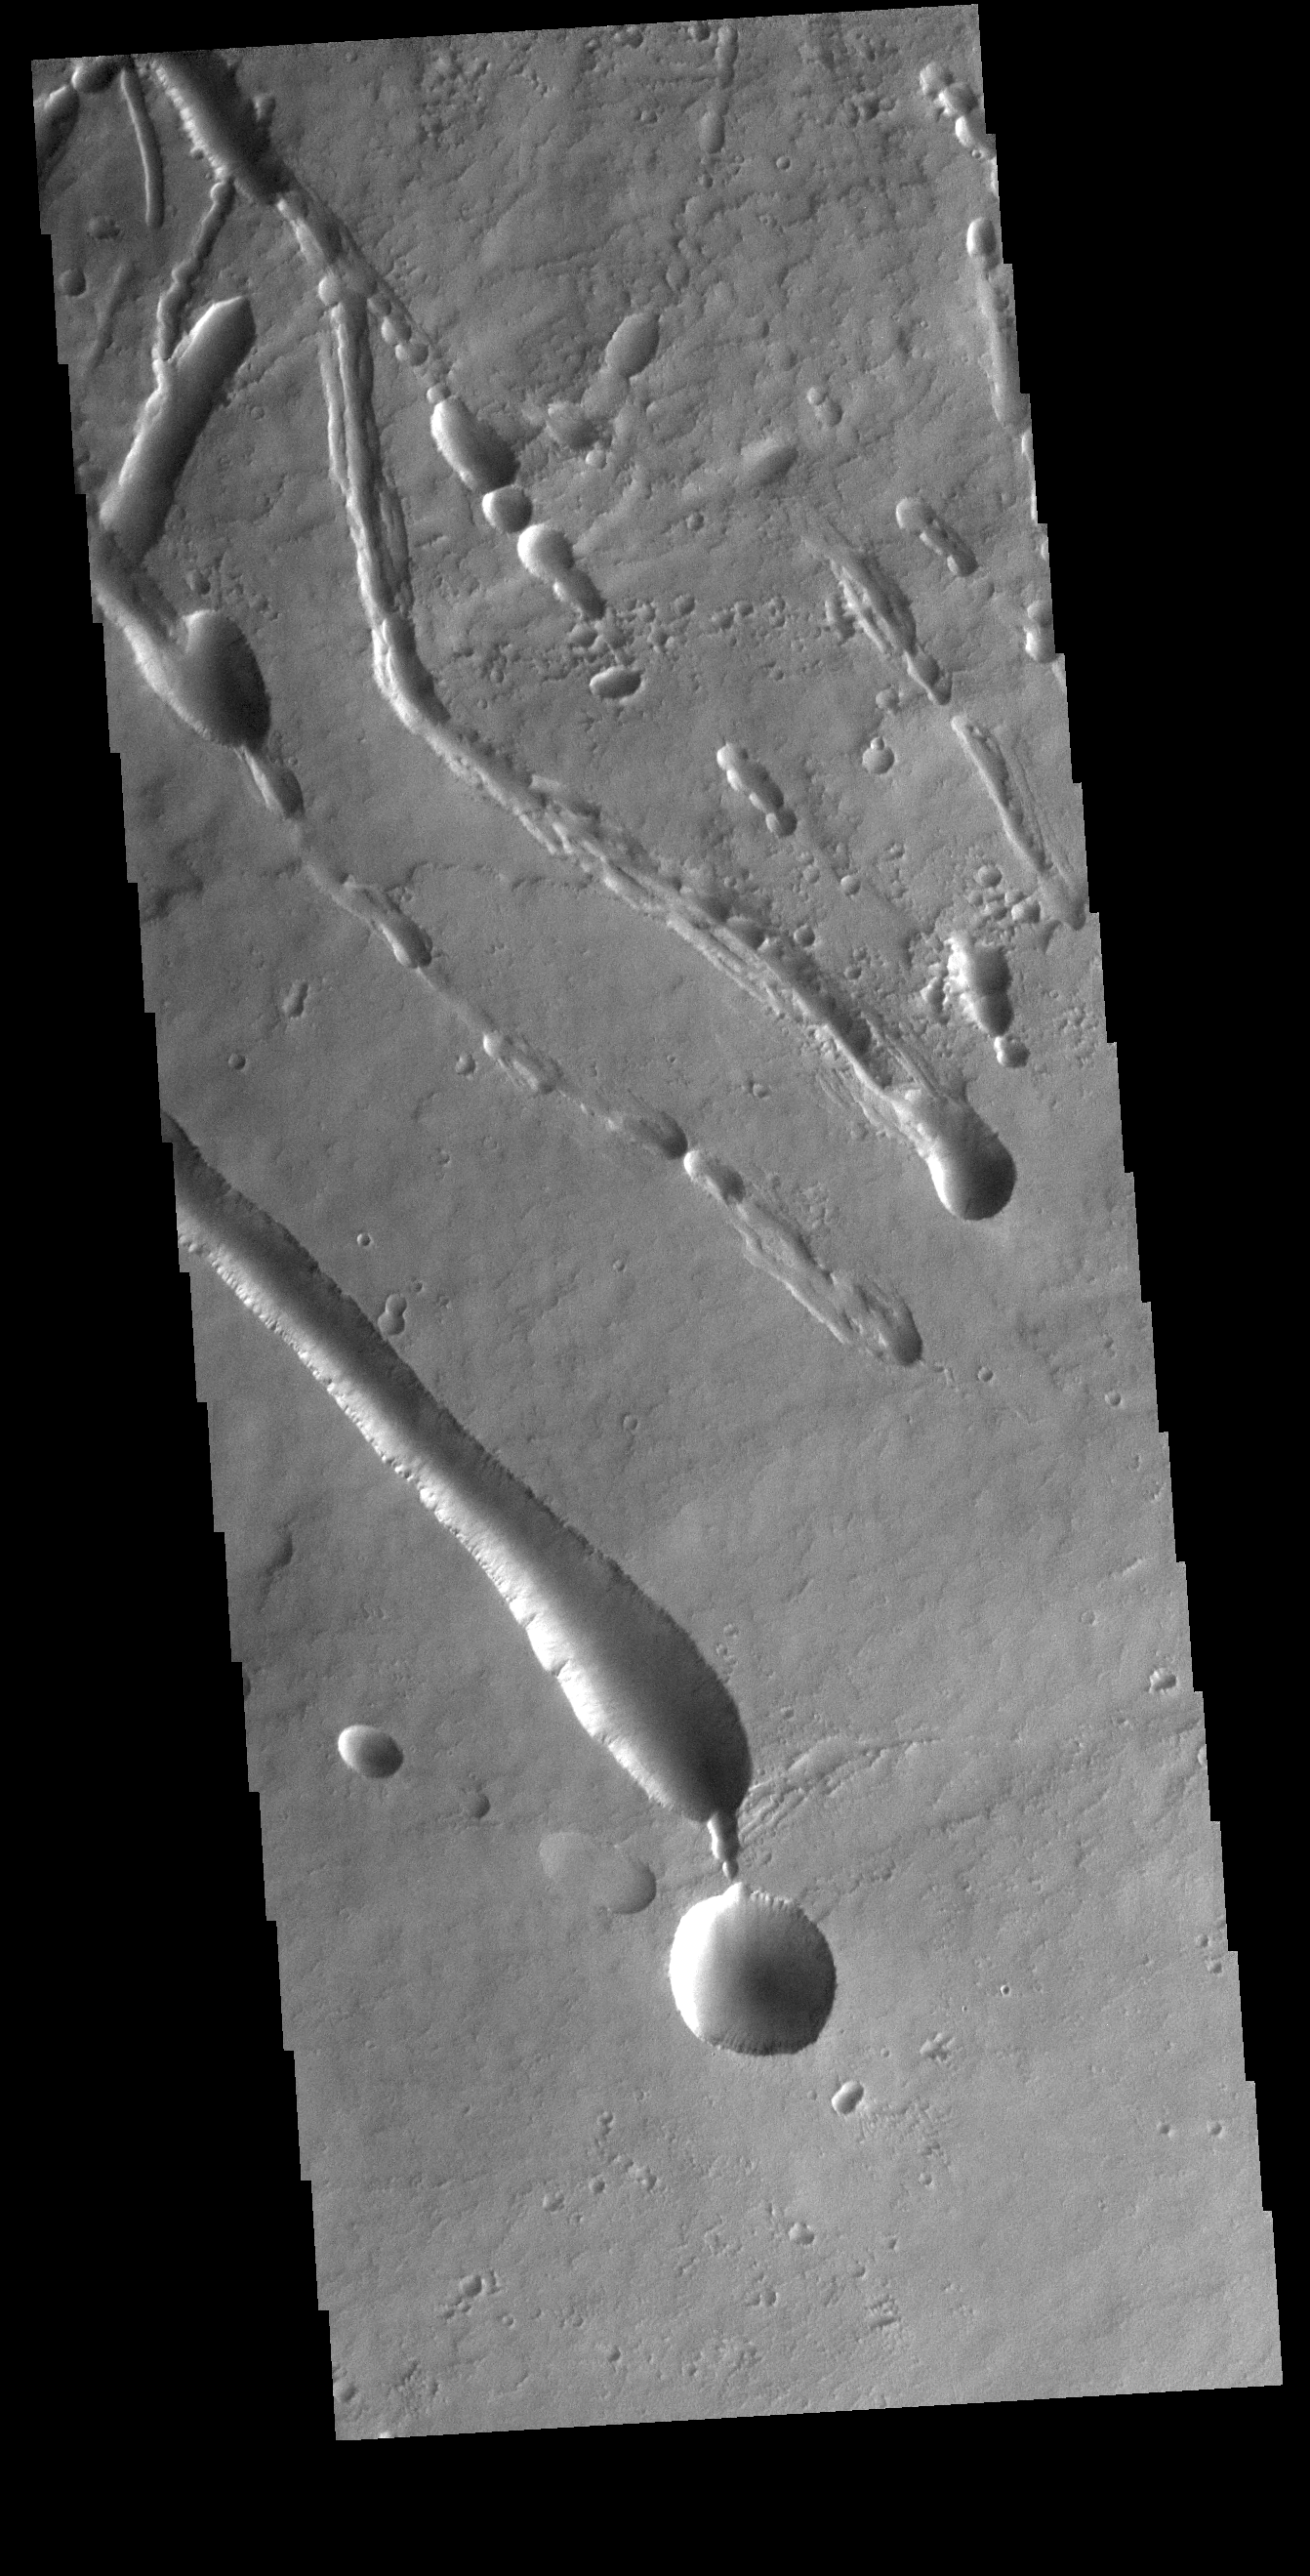

Ascraeus Mons

The linear features in this VIS image are located on part of the large flow feature on the southern flank of Ascraeus Mons. The features most likely formed by collapse of the surface into voids created by tube fed lava flows.

Credit: NASA/JPL-Caltech/ASU